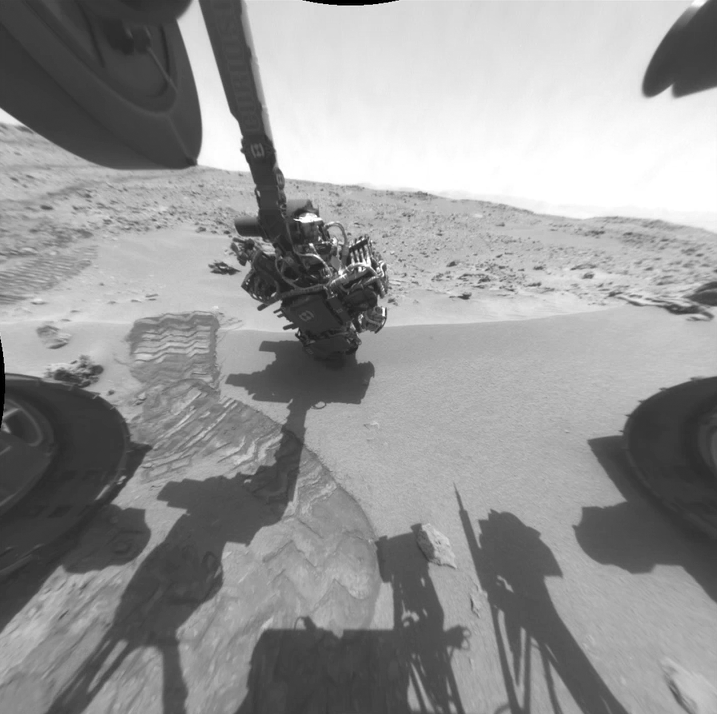

Twelve Months in Two Minutes; Curiosity’s First Year on Mars

Here is a rover’s eye view of driving, scooping and drilling during Curiosity’s first year on Mars, August 2012 through July 2013. This animation combines 556 frames taken by NASA’s Mars rover’s Hazard-Avoidance camera (Hazcam).

JPL, a division of the California Institute of Technology, Pasadena, manages the Mars Science Laboratory Project for NASA’s Science Mission Directorate, Washington. JPL designed and built the project’s Curiosity rover.

Credit: NASA/JPL-Caltech